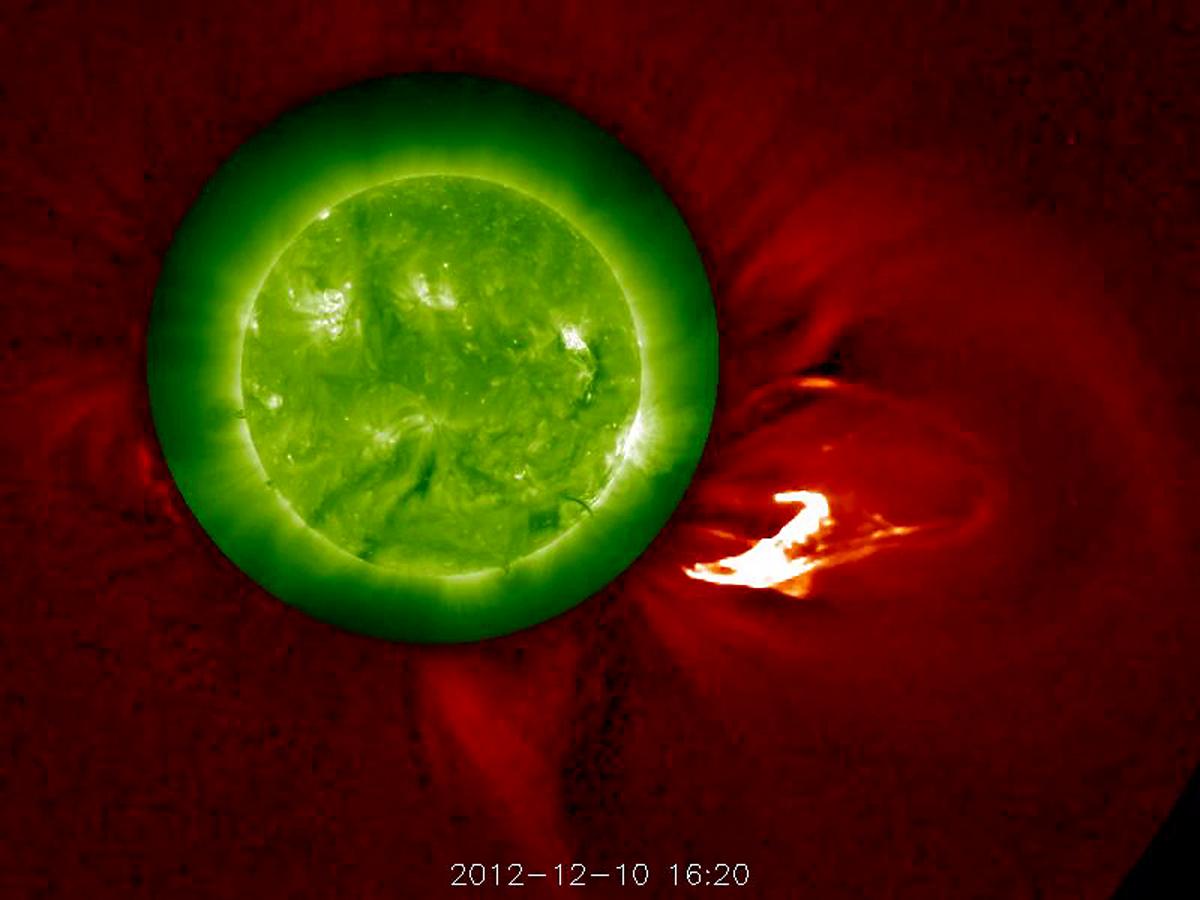

BRIGHT PROMINENCE ERUPTION (DECEMBER 14, 2012)

The Sun blows a robust prominence out into space (Dec. 10, 2102). The outer image, from the STEREO-A's COR1 coronagraph, has been changed from green to red to complement the green Sun image, taken in extreme UV light. The movie covers six hours of activity. Kind of Christmassy looking, isn't it? Some of the prominence falls back towards the sun, although the disturbance as a whole continues out into the solar system.

Credit: NASA/GSFC/STEREO